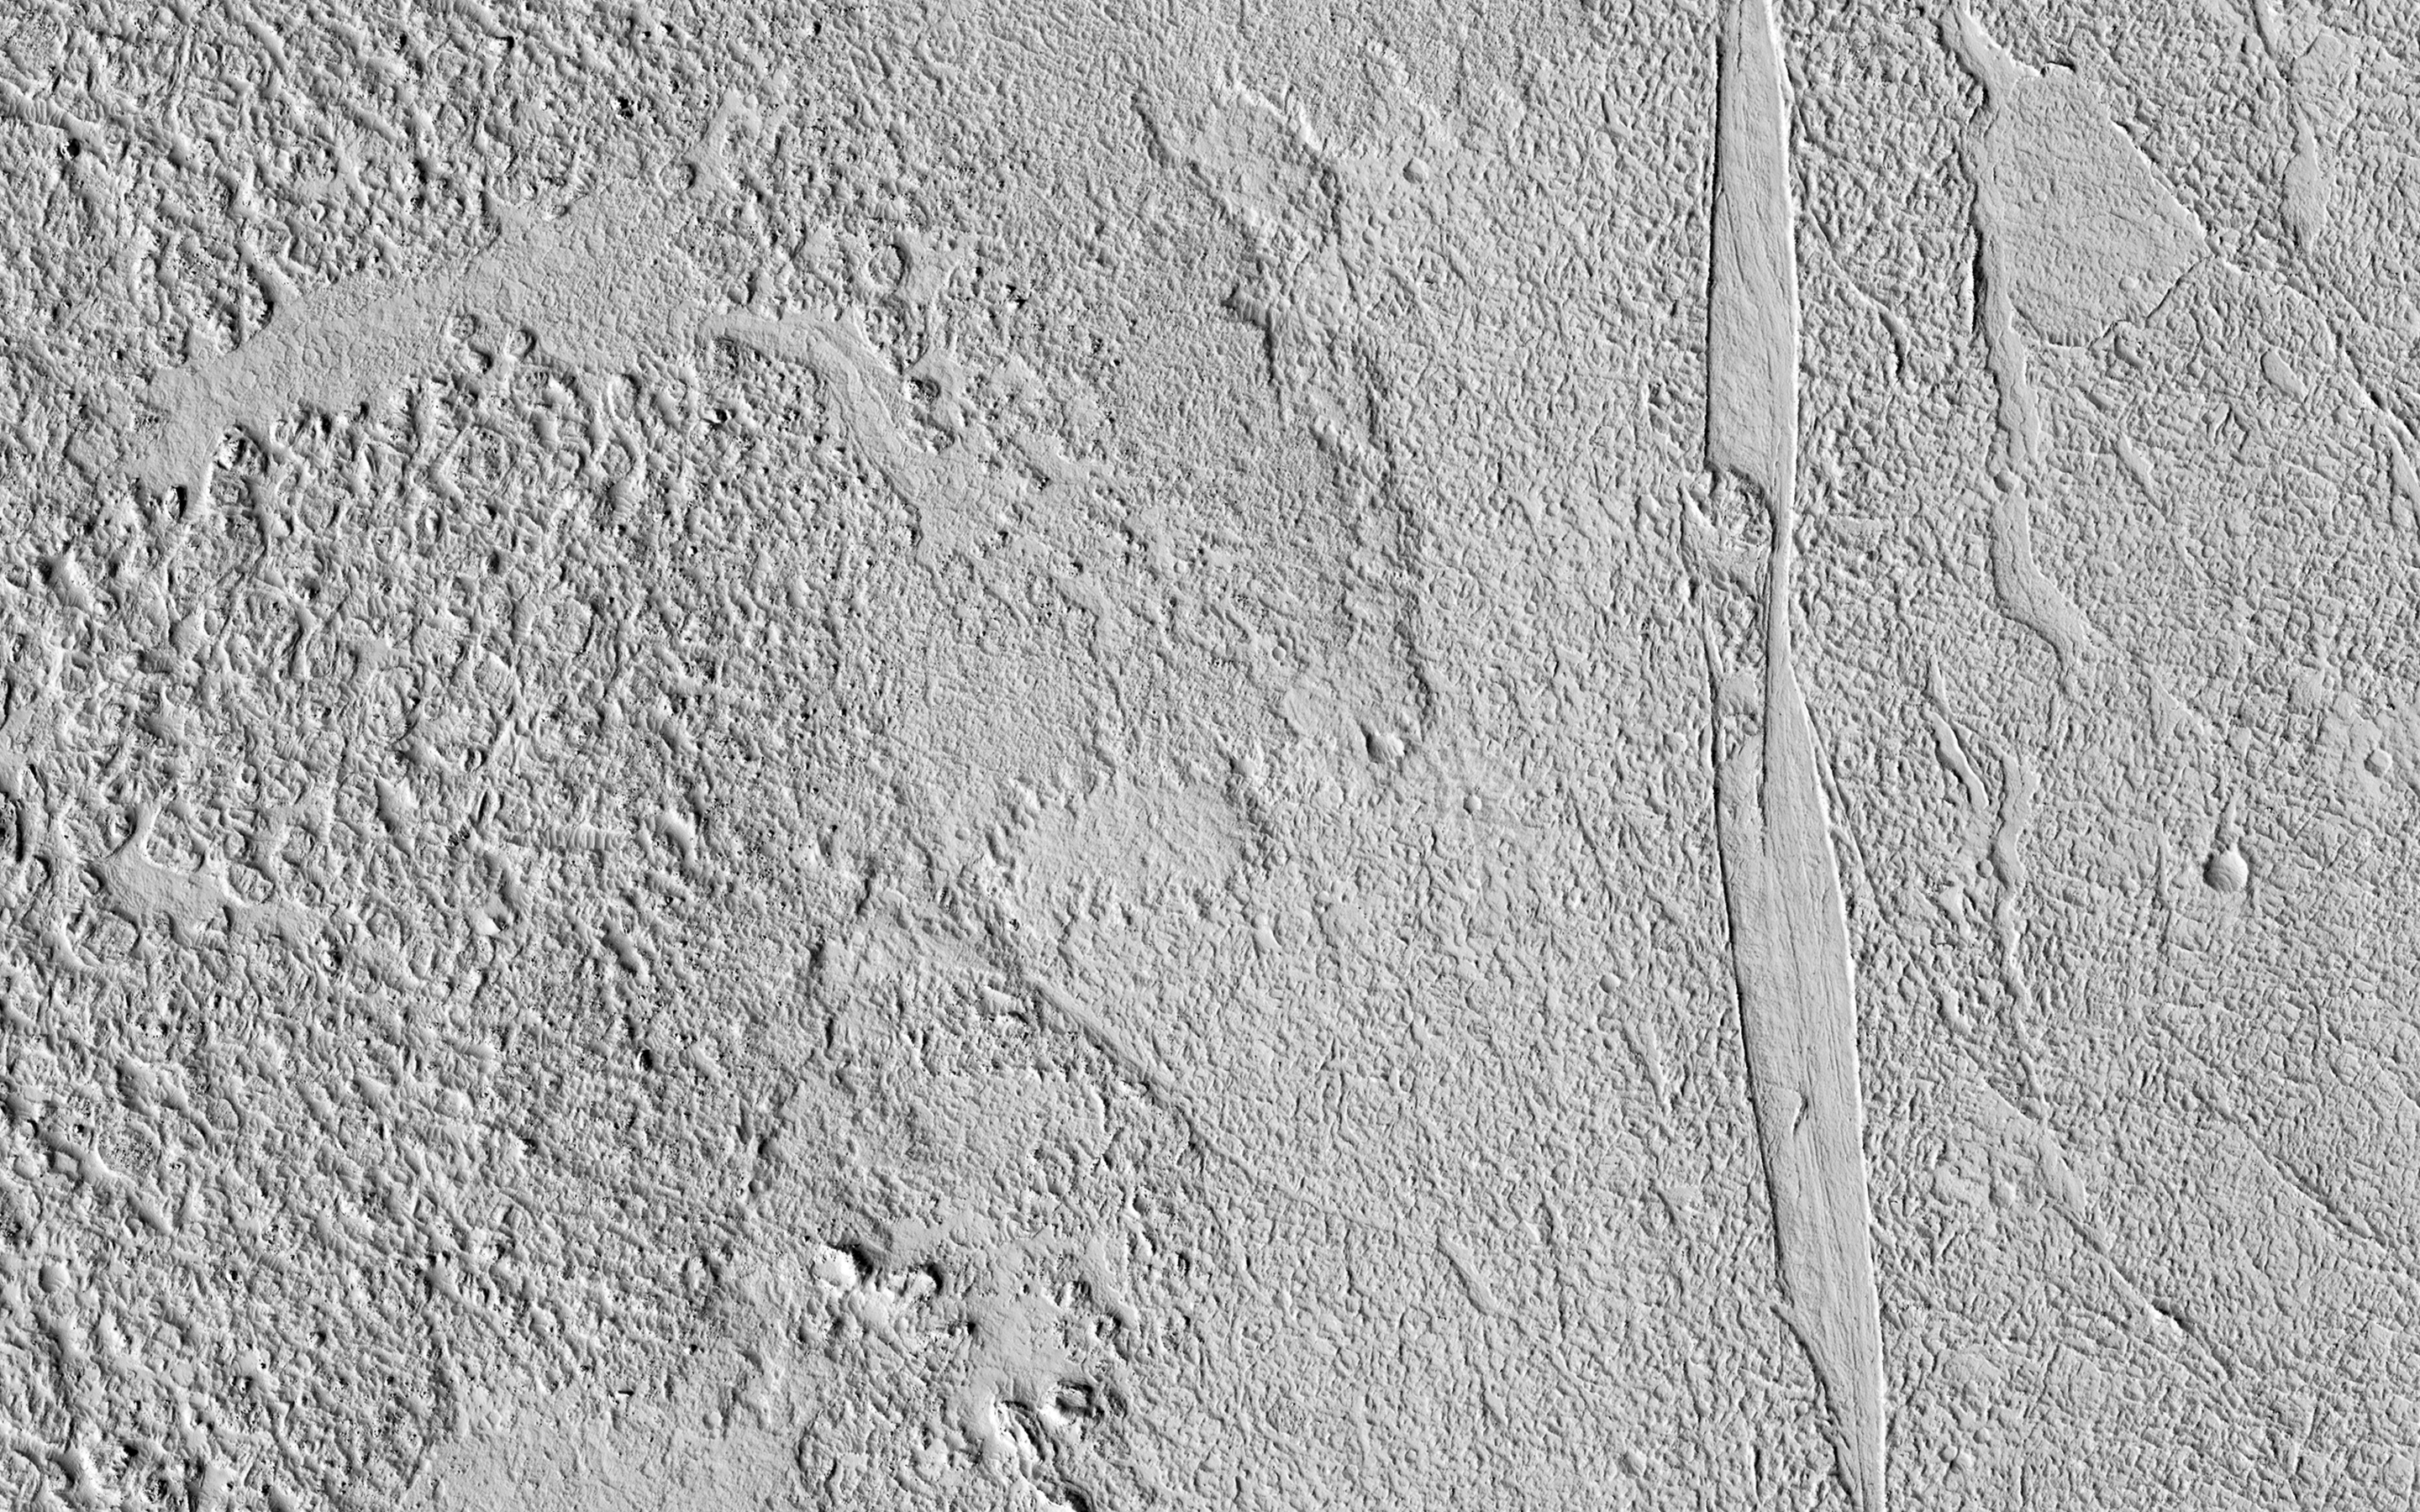

Lava That Once Flowed

This image shows some beautiful lava flows in Amazonis Planitia. Lava isn’t moving around on Mars today, but it certainly once did, and images like this one are evidence of that.

A thick lava flow came in from the west, and you can see the cooled flow lobes and wrinkled upper surface. East of the flow margin, this most recent flow also coursed over an older lava surface which shows some long, north-south breaks, and in the southeast corner, an arrowhead-shaped set of ridges. These textures are most likely from rafted slabs of lava. Under certain conditions, a large piece of lava can cool, but then detach and move like an iceberg over a cushion of still-molten lava.

The long, narrow north-south smooth areas are probably where two of these plates rafted away from one another exposing the lava below. The arrowhead-shaped ridges are probably from when one of these plates pushed up against another one and caused a pile-up before cooling.

The University of Arizona, Tucson, operates HiRISE, which was built by Ball Aerospace & Technologies Corp., Boulder, Colo. NASA’s Jet Propulsion Laboratory, a division of the California Institute of Technology in Pasadena, manages the Mars Reconnaissance Orbiter Project for NASA’s Science Mission Directorate, Washington.

Credit: NASA/JPL-Caltech/Univ. of Arizona